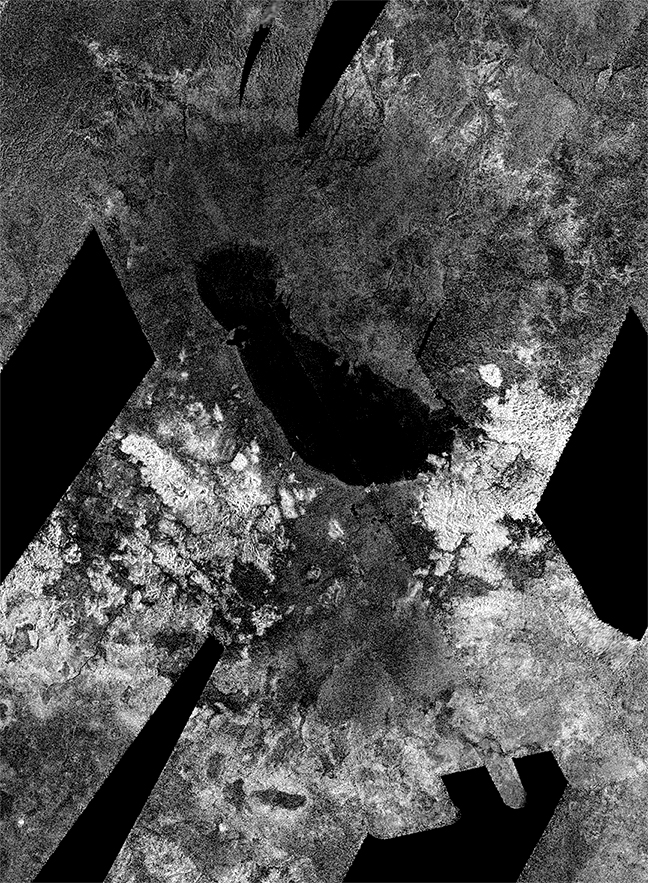

Outline of an Ancient Sea on Titan

Figure 1

This image from NASA’s Cassini spacecraft shows an ancient southern sea that used to sprawl out near the south pole of Saturn’s moon Titan. In the annotated version (Figure 1), the red outline traces the ancient shoreline. Within this basin is the largest present-day lake in Titan’s southern hemisphere, Ontario Lacus. Ontario Lacus appears black, indicating it is filled with liquid.

This image was obtained by Cassini’s radar instrument on July 2009 and January 2010. Several images have been stitched together. By analyzing these images, scientists estimate the ancient sea was possibly as large as 300 by 170 miles (475 by 280 kilometers) across and likely less than a few hundred feet (meters) deep. Ontario Lacus is about 80 by 235 kilometers across, and probably at least 30 feet (10 meters) deep at its center. Seas may have covered large parts of the southern hemisphere less than 50,000 years ago.

Titan, Saturn’s largest moon, is the only place besides Earth in our solar system that hosts large open bodies of liquid. At the cold temperatures of Titan, about minus 290 degrees Fahrenheit (94 kelvins), that liquid is not water, but methane and ethane. Over one hundred lakes and three seas are seen at the north pole of Titan, while the south pole only has a few small lakes. Scientists have suggested that cycles analogous to Croll-Milankovich cycles on Earth cause long-term cyclic transfer of liquid hydrocarbons from pole to pole, with the north pole now containing the bulk of the liquids. Less than 50,000 years ago, the cycle would have been reversed, suggesting that the south polar region should contain remnants of southern seas.

The Cassini-Huygens mission is a cooperative project of NASA, the European Space Agency and the Italian Space Agency. NASA’s Jet Propulsion Laboratory, a division of the California Institute of Technology in Pasadena, manages the mission for NASA’s Science Mission Directorate, Washington, DC. The Cassini orbiter was designed, developed and assembled at JPL. The radar instrument was built by JPL and the Italian Space Agency, working with team members from the United States and several European countries.

Credit: NASA/JPL-Caltech/ASI/Proxemy Research